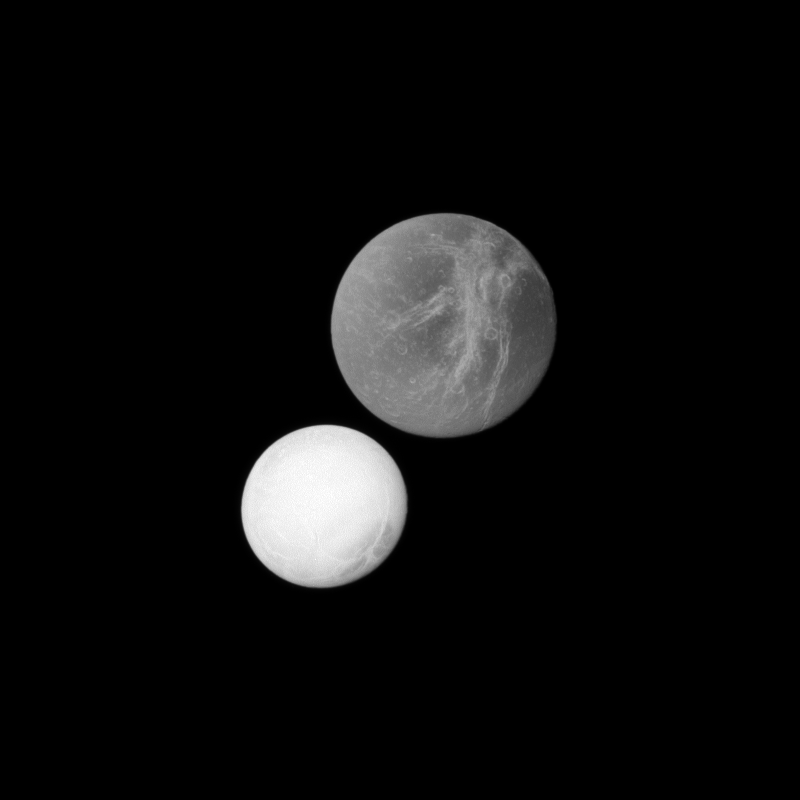

Dione’s Deception

On the top right of this Cassini spacecraft image, Saturn’s moon Dione may appear closer to the spacecraft because it is larger than the moon Enceladus in the lower left. However, Enceladus was actually closer to the spacecraft when this image was captured.

Dione (1,123 kilometers, or 698 miles, across) is actually more than twice the size of Enceladus (504 kilometers, or 313 miles, across). Dione’s bright “wispy” terrain can be seen here. See PIA10560 and PIA06163 to learn more about this terrain. This view looks toward the area between the trailing hemisphere and Saturn-facing side of Dione.

The highly reflective surface of Enceladus also stands out here. This view looks toward the trailing hemisphere of Enceladus.

The image was taken in visible light with the Cassini spacecraft narrow-angle camera on Dec. 1, 2010. The view was acquired at a distance of approximately 510,000 kilometers (317,000 miles) from Enceladus and at a Sun-Enceladus-spacecraft, or phase, angle of 7 degrees. The view was acquired at a distance of approximately 830,000 kilometers (516,000 miles) from Dione and at a Sun-Dione-spacecraft, or phase, angle of 8 degrees. Image scale is 3 kilometers (2 miles) per pixel on Enceladus and 5 kilometers (3 miles) per pixel on Dione.

The Cassini-Huygens mission is a cooperative project of NASA, the European Space Agency and the Italian Space Agency. The Jet Propulsion Laboratory, a division of the California Institute of Technology in Pasadena, manages the mission for NASA’s Science Mission Directorate, Washington, D.C. The Cassini orbiter and its two onboard cameras were designed, developed and assembled at JPL. The imaging operations center is based at the Space Science Institute in Boulder, Colo.

Credit: NASA/JPL/Space Science Institute